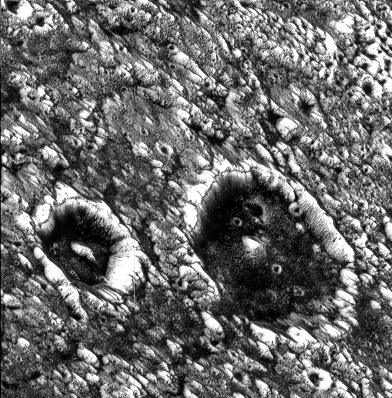

Dark-floored Impact Craters on Ganymede

View of two impact craters that are superimposed on Memphis Facula, a large bright circular feature in the otherwise generally dark terrain in Galileo Regio on Jupiter’s moon, Ganymede. These are thought to be impact craters because they share many of the features of such structures on other planets, including steep walls, flat floors, and central mountain peaks. Bright icy material is exposed on the walls, rims and peaks of these features and darker material can be seen covering the floors and streaming down the inner walls of the craters. The dark material may have been concentrated on the crater floors during the impact events. A dark line near the crater rim may be exposures of layered bedrock which has been uplifted. These craters have been degraded to the degree that their ejecta and surrounding secondary crater fields are no longer visible. The crater on the left (Chrysor) is about 6 kilometers (km) in diameter and the larger one on the right (Aleyn) is about 12 km wide. Smaller craters are seen as bright circles on the crater floors and in the surrounding areas. The density of these superposed impact features allows scientists to estimate the age of the surface and the age of the craters, thought to be many hundreds of millions of years old. Memphis Facula, a large 350 km diameter bright feature on which the craters are situated, appears to have formed from the excavation of bright water ice material during an ancient, large impact event.

North is to the top left of the picture and the sun illuminates the surface from the bottom. The image, centered at 15 degrees latitude and 134 degrees longitude, covers an area approximately 23 by 23 kilometers. The resolution is 59 meters per picture element. The image was taken on June 27, 1996 at 6 hours, 21 minutes, 19 seconds Universal Time at a range of 2849 kilometers by the Solid State Imaging (SSI) system on NASA’s Galileo spacecraft.

The Jet Propulsion Laboratory, Pasadena, CA manages the Galileo mission for NASA’s Office of Space Science, Washington, DC.

Credit: NASA/JPL/Brown University